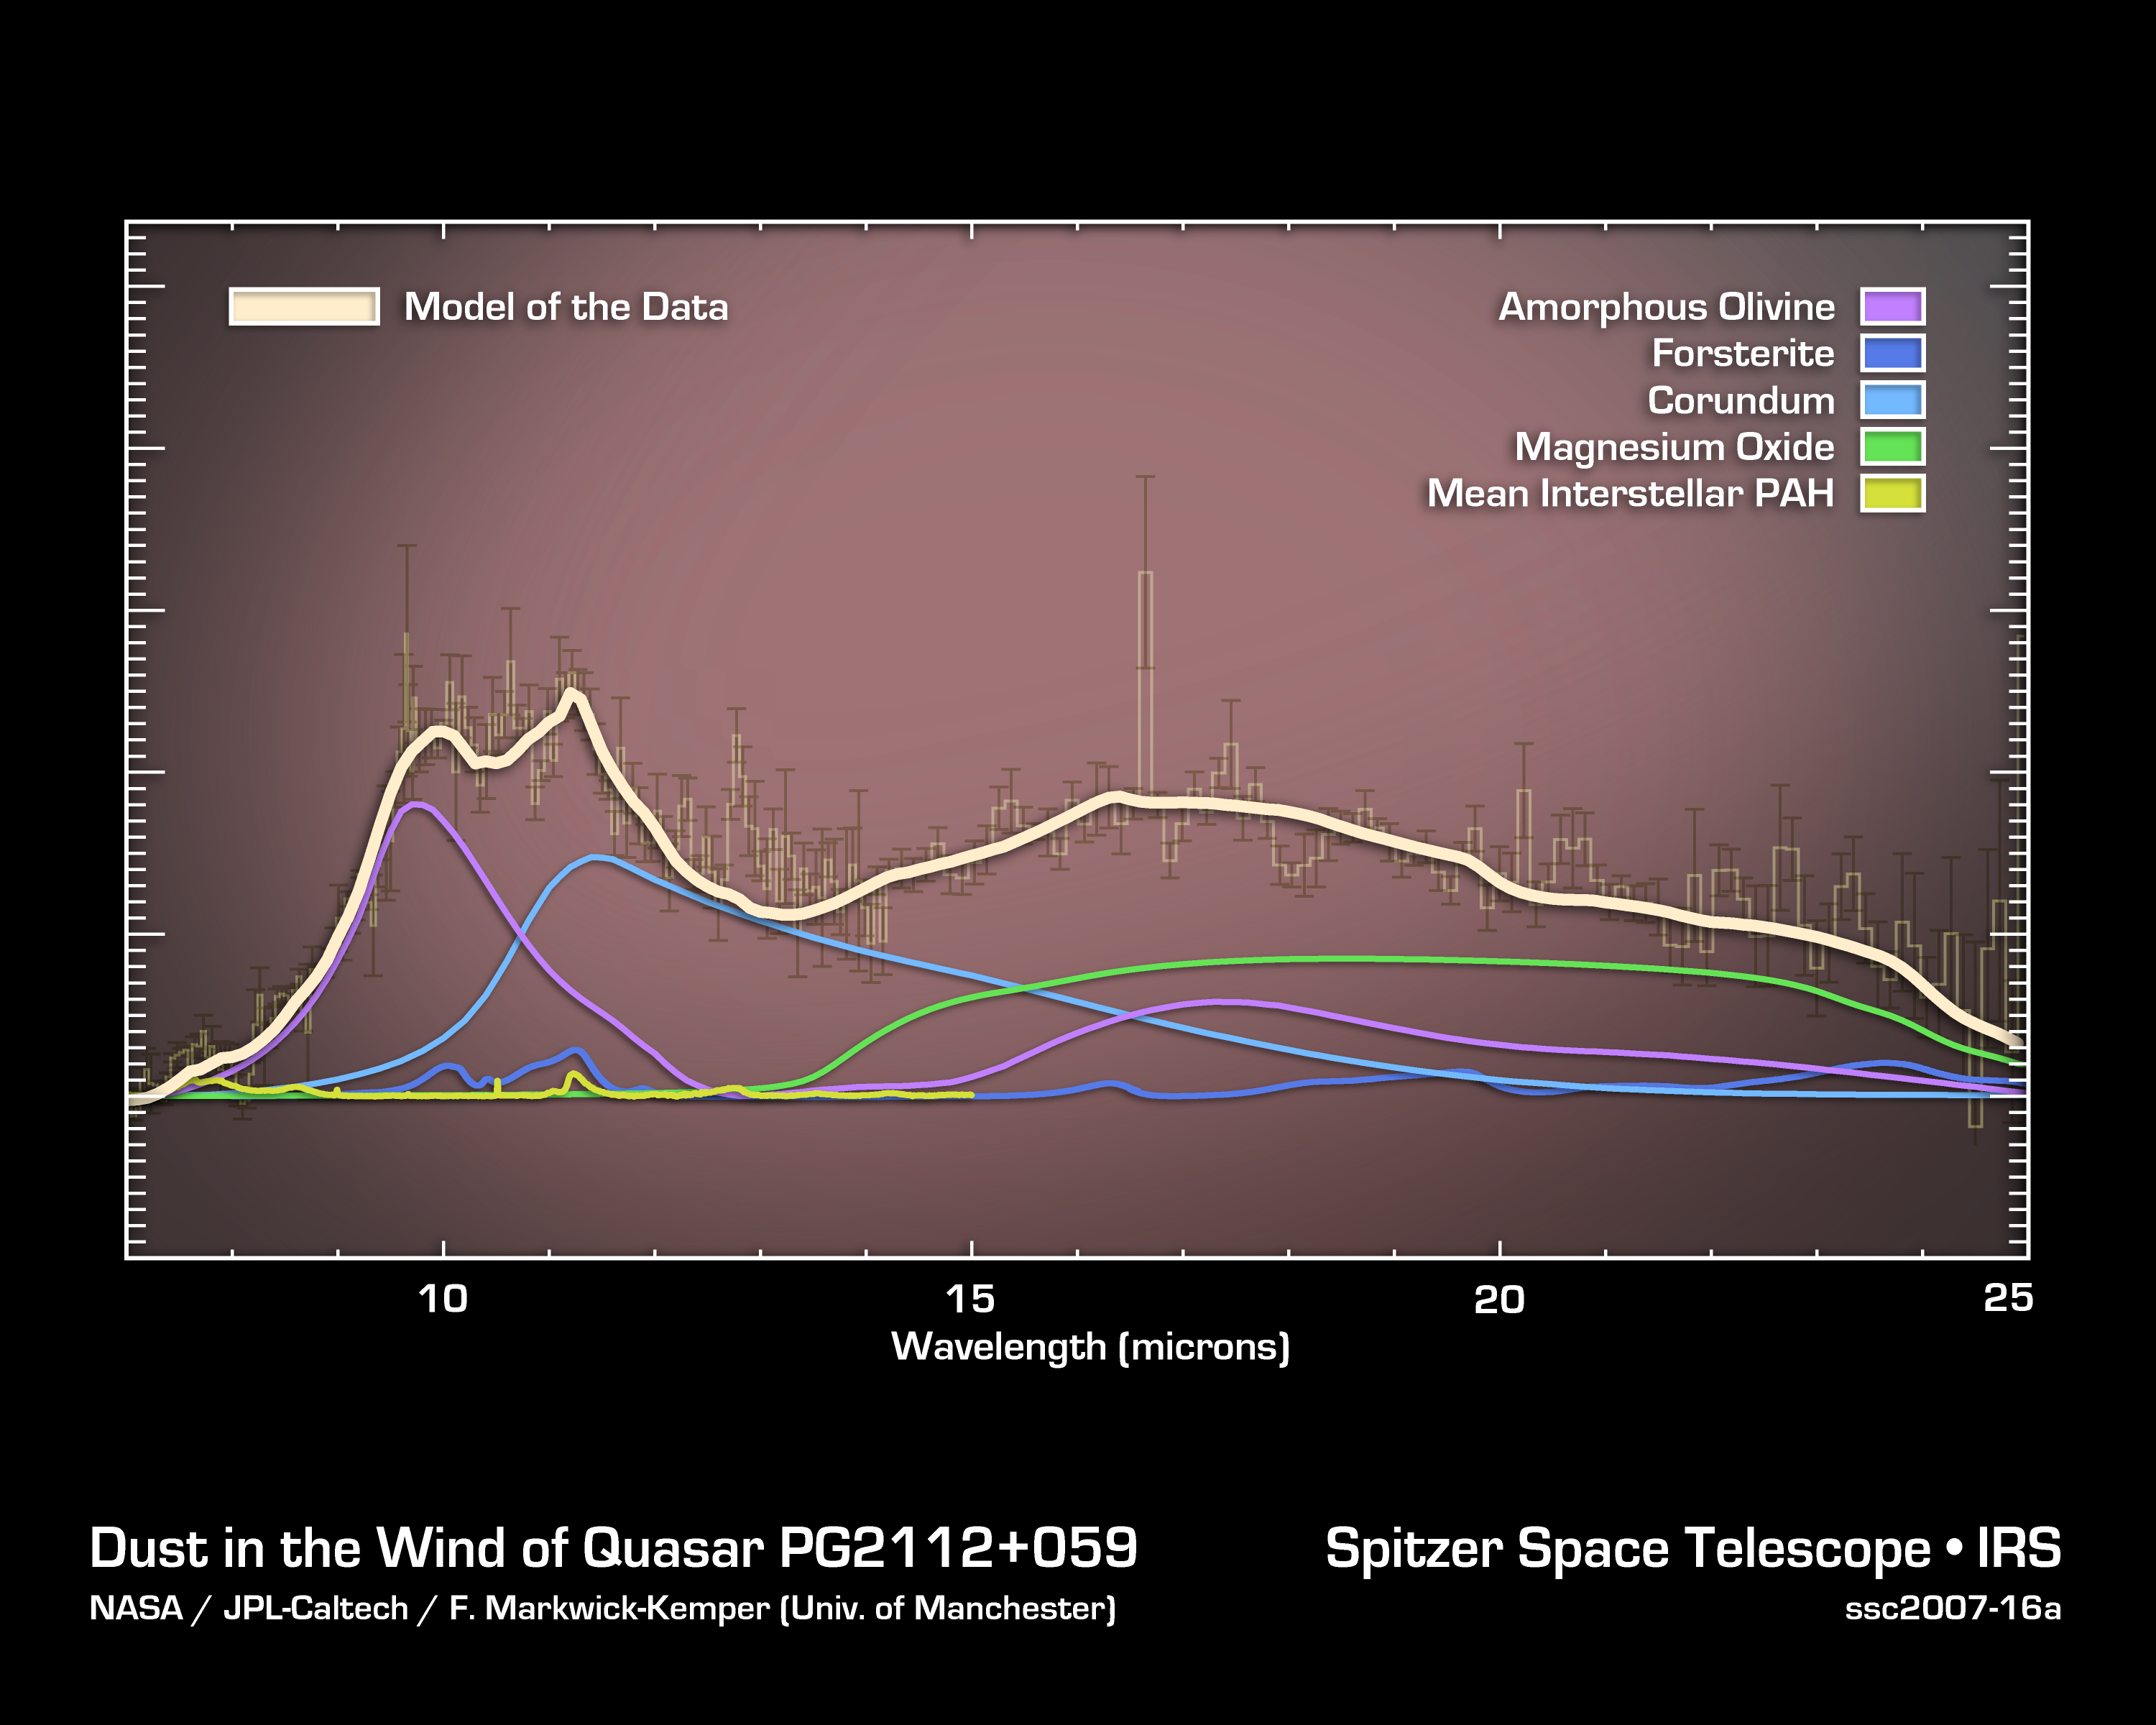

Dust in the Wind of Quasar PG2112+059

The hit song that proclaimed, "All we are is dust in the wind," may have some cosmic truth to it. New findings from NASA's Spitzer Space Telescope suggest that space dust -- the same stuff that makes up living creatures and planets -- was manufactured in large quantities in the winds of black holes that populated our early universe.

The findings are a significant new clue in an unsolved mystery: where did all the dust in the young universe originate?

"We were surprised to find what appears to be freshly made dust entrained in the winds that blow away from supermassive black holes," said Ciska Markwick-Kemper of the University of Manchester, U.K. Markwick-Kemper is lead author of a new paper appearing in an upcoming issue of the Astrophysical Journal Letters. "This could explain where the dust came from that was needed to make the first generations of stars in the early universe."

Space dust is essential to the formation of planets, stars, galaxies and even life as we know it. The dust in our corner of the universe was piped out by dying stars that were once a lot like our sun. But, when the universe was less than a tenth of its present age of 13.7 billion years, sun-like stars hadn't been around long enough to die and make dust. So, what produced the precious substance back when the universe was just a toddler?

Theorists have long-postulated that short-lived, massive exploding stars, or supernovae, might be the source of this mysterious dust, while others have proposed that a type of energetic, growing supermassive black hole, called a quasar, could be a contributing factor. A quasar consists of a supermassive black hole surrounded by a dusty doughnut-shaped cloud that feeds it. Theoretically, dust could form in the outer portion of the winds that slowly blow away from this doughnut cloud.

Credit: NASA/JPL-Caltech/F. Markwick-Kemper (University of Manchester)